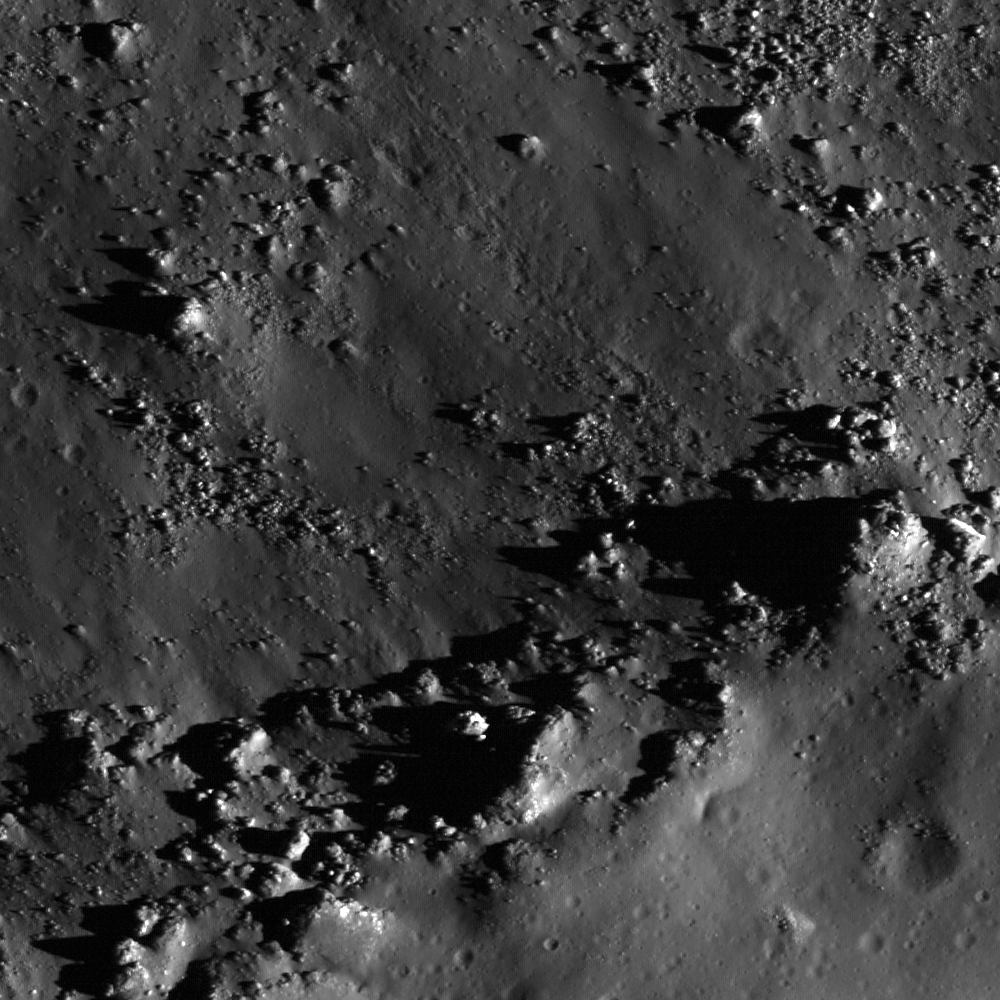

Copernicus Crater and The Lunar Timescale

LROC NAC view of the southern rim of Copernicus crater. Downslope direction is to the upper left and the fragmented material demarcates the rough edge of the crater rim. The surface texture is still sharp and crisp indicating a relatively young age — note the boulder tracks. LROC NAC image M129418341L, image width is 470 eters (1541 feet).

Copernicus crater played a key role as pioneering lunar geologists Gene Shoemaker and Robert Hackman unraveled the basic stratigraphy of the Moon fifty years ago. Stratigraphy is the science of determining relative ages of geologic materials by observing overlapping relationships between different geologic units. What is a unit? In the case of the Moon, the most basic geologic units include crater ejecta, mare basalt, volcanic ash, and the ancient highlands crust. Dr. Shoemaker and his colleagues noted that rays from different craters exhibited a range of albedos from very bright (Aristarchus crater) to barely visible (Copernicus crater). They correctly inferred that rays fade with time, as they are sand blasted by micrometeorite impacts and exposed to the relentless effects of the solar wind, processes often referred to as “space weathering.” By tracing the path of rays, the relative ages of many units can be easily determined.

NASA’s Goddard Space Flight Center built and manages the mission for the Exploration Systems Mission Directorate at NASA Headquarters in Washington. The Lunar Reconnaissance Orbiter Camera was designed to acquire data for landing site certification and to conduct polar illumination studies and global mapping. Operated by Arizona State University, LROC consists of a pair of narrow-angle cameras (NAC) and a single wide-angle camera (WAC). The mission is expected to return over 70 terabytes of image data.

Credit: NASA/GSFC/Arizona State University